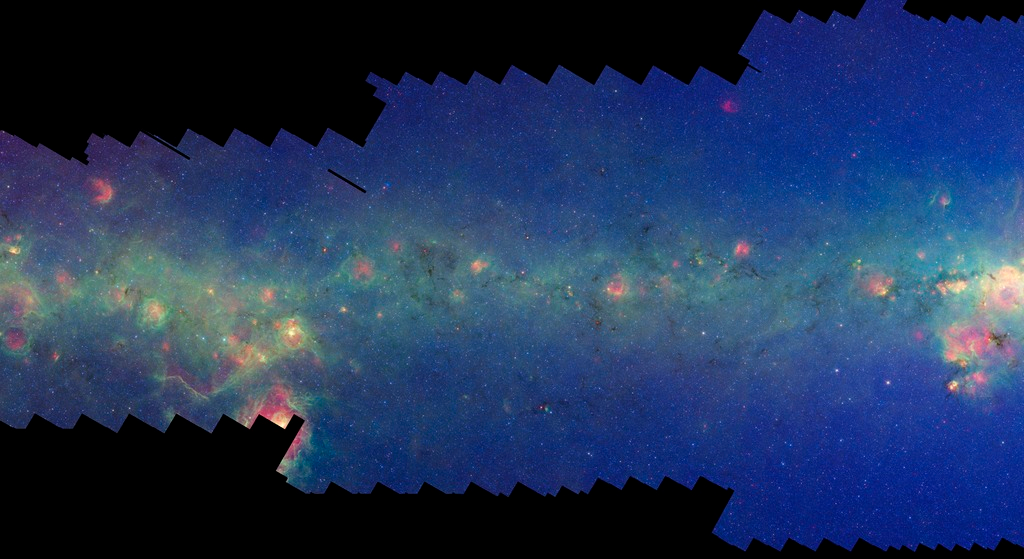

GLIMPSE-MIPSGAL Milky Way 8

This is one segment of an infrared portrait of dust and stars radiating in the inner Milky Way. More than 800,000 frames from NASA's Spitzer Space Telescope were stitched together to create the full image, capturing more than 50 percent of our entire galaxy.

As inhabitants of a flat galactic disk, Earth and its solar system have an edge-on view of their host galaxy, like looking at a glass dish from its edge. From our perspective, most of the galaxy is condensed into a blurry narrow band of light that stretches completely around the sky, also known as the galactic plane.

This segment extends mostly through the constellation Sagittarius but also includes small areas of Ophiuchus. The flat band of green running through this region is mostly dust in the distant disk of the Milky Way galaxy. The very center of the Milky Way galaxy falls at the right edge of the image; such views of the inner region of our galaxy are not possible in visible light. The well-known Trifid nebula, which is the most distinctive visible light feature in this area, is also seen here (center left) but its light is mingled with other dust and star-forming regions and does not stand out in the infrared.

The swaths of green represent organic molecules, called polycyclic aromatic hydrocarbons, which are illuminated by light from nearby star formation, while the thermal emission, or heat, from warm dust is rendered in red. Star-forming regions appear as swirls of red and yellow, where the warm dust overlaps with the glowing organic molecules. The blue specks sprinkled throughout the photograph are Milky Way stars.

This survey segment spans galactic longitudes of 0.0 to 8.3 degrees and is centered at a galactic latitude of 0 degrees. It covers about two vertical degrees of the galactic plane.

This is a three-color composite that shows infrared observations from two Spitzer instruments. Blue represents 3.6-micron light and green shows light of 8 microns, both captured by Spitzer's infrared array camera. Red is 24-micron light detected by Spitzer's multiband imaging photometer. This combines observations from the Galactic Legacy Infrared Mid-Plane Survey Extraordinaire (GLIMPSE) and MIPSGAL projects.

Credit: NASA/JPL-Caltech/Univ. of Wisconsin